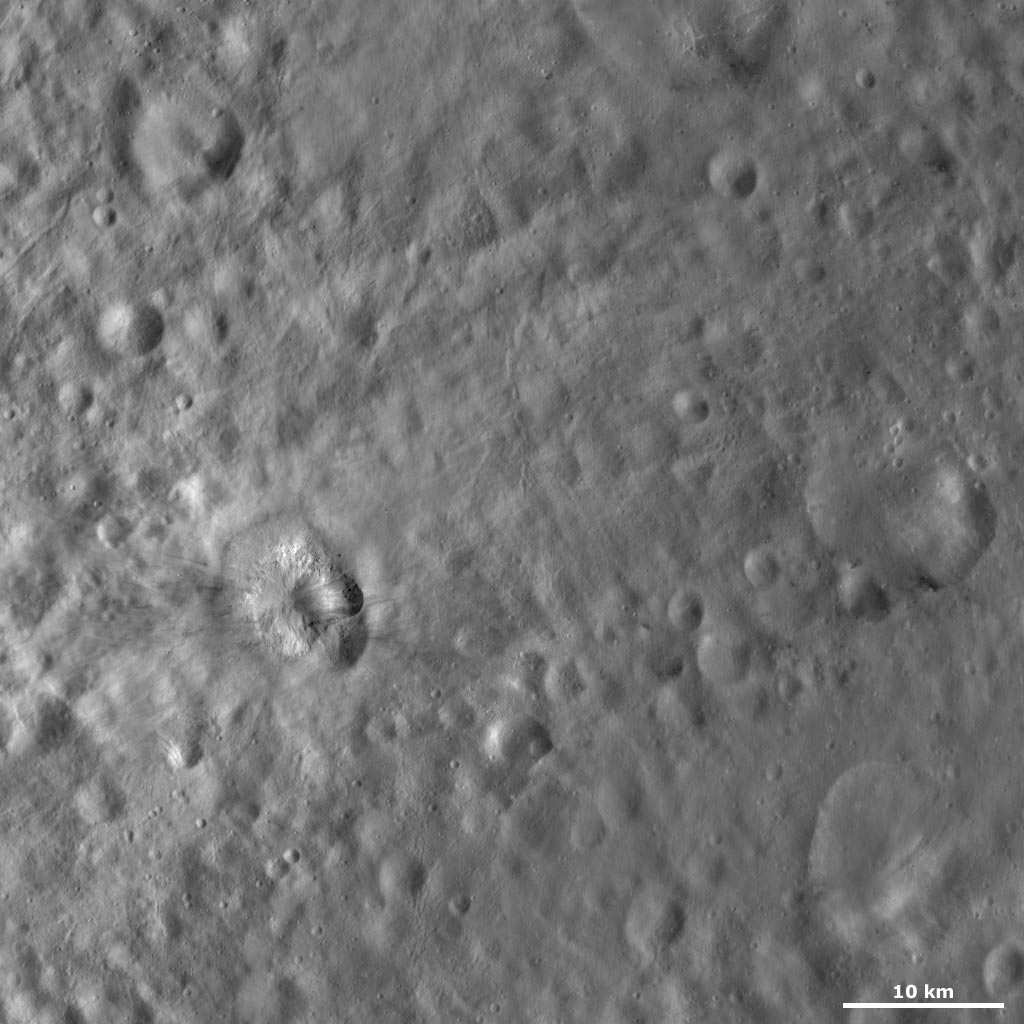

Teia Crater

This Dawn Framing Camera (FC) image of Vesta shows Teia crater, which is the crater with bright and dark material offset to the left of the center of the image. Teia crater is only 6.6 kilometers (4 miles) in diameter but it contains a lot of curious features. Firstly, it has an irregularly shaped rim, which is fresher on one side and partially obscured on the other side. The rim is partially obscured by what appears to be slumped material. There are boulders visible on the top of this slumped material. The boulders can be identified by the dark shadows that they cast and are only a few hundred meters (hundreds of feet) across. There is mostly bright material in Teia crater but there is also a patch of dark material on one side. An older, more degraded crater, on the bottom right side of Teia crater, is partially covered by Teia crater.

This image is located in Vesta’s Numisia quadrangle, a few degrees below Vesta’s equator. NASA’s Dawn spacecraft obtained this image with its framing camera on Oct. 22, 2011. This image was taken through the camera’s clear filter. The distance to the surface of Vesta is 700 kilometers (435 miles) and the image has a resolution of about 62 meters (203 feet) per pixel. This image was acquired during the HAMO (high-altitude mapping orbit) phase of the mission.

The Dawn mission to Vesta and Ceres is managed by NASA’s Jet Propulsion Laboratory, a division of the California Institute of Technology in Pasadena, for NASA’s Science Mission Directorate, Washington D.C. UCLA is responsible for overall Dawn mission science. The Dawn framing cameras have been developed and built under the leadership of the Max Planck Institute for Solar System Research, Katlenburg-Lindau, Germany, with significant contributions by DLR German Aerospace Center, Institute of Planetary Research, Berlin, and in coordination with the Institute of Computer and Communication Network Engineering, Braunschweig. The Framing Camera project is funded by the Max Planck Society, DLR, and NASA/JPL.

Credit: NASA/JPL-Caltech/UCLA/MPS/DLR/IDA